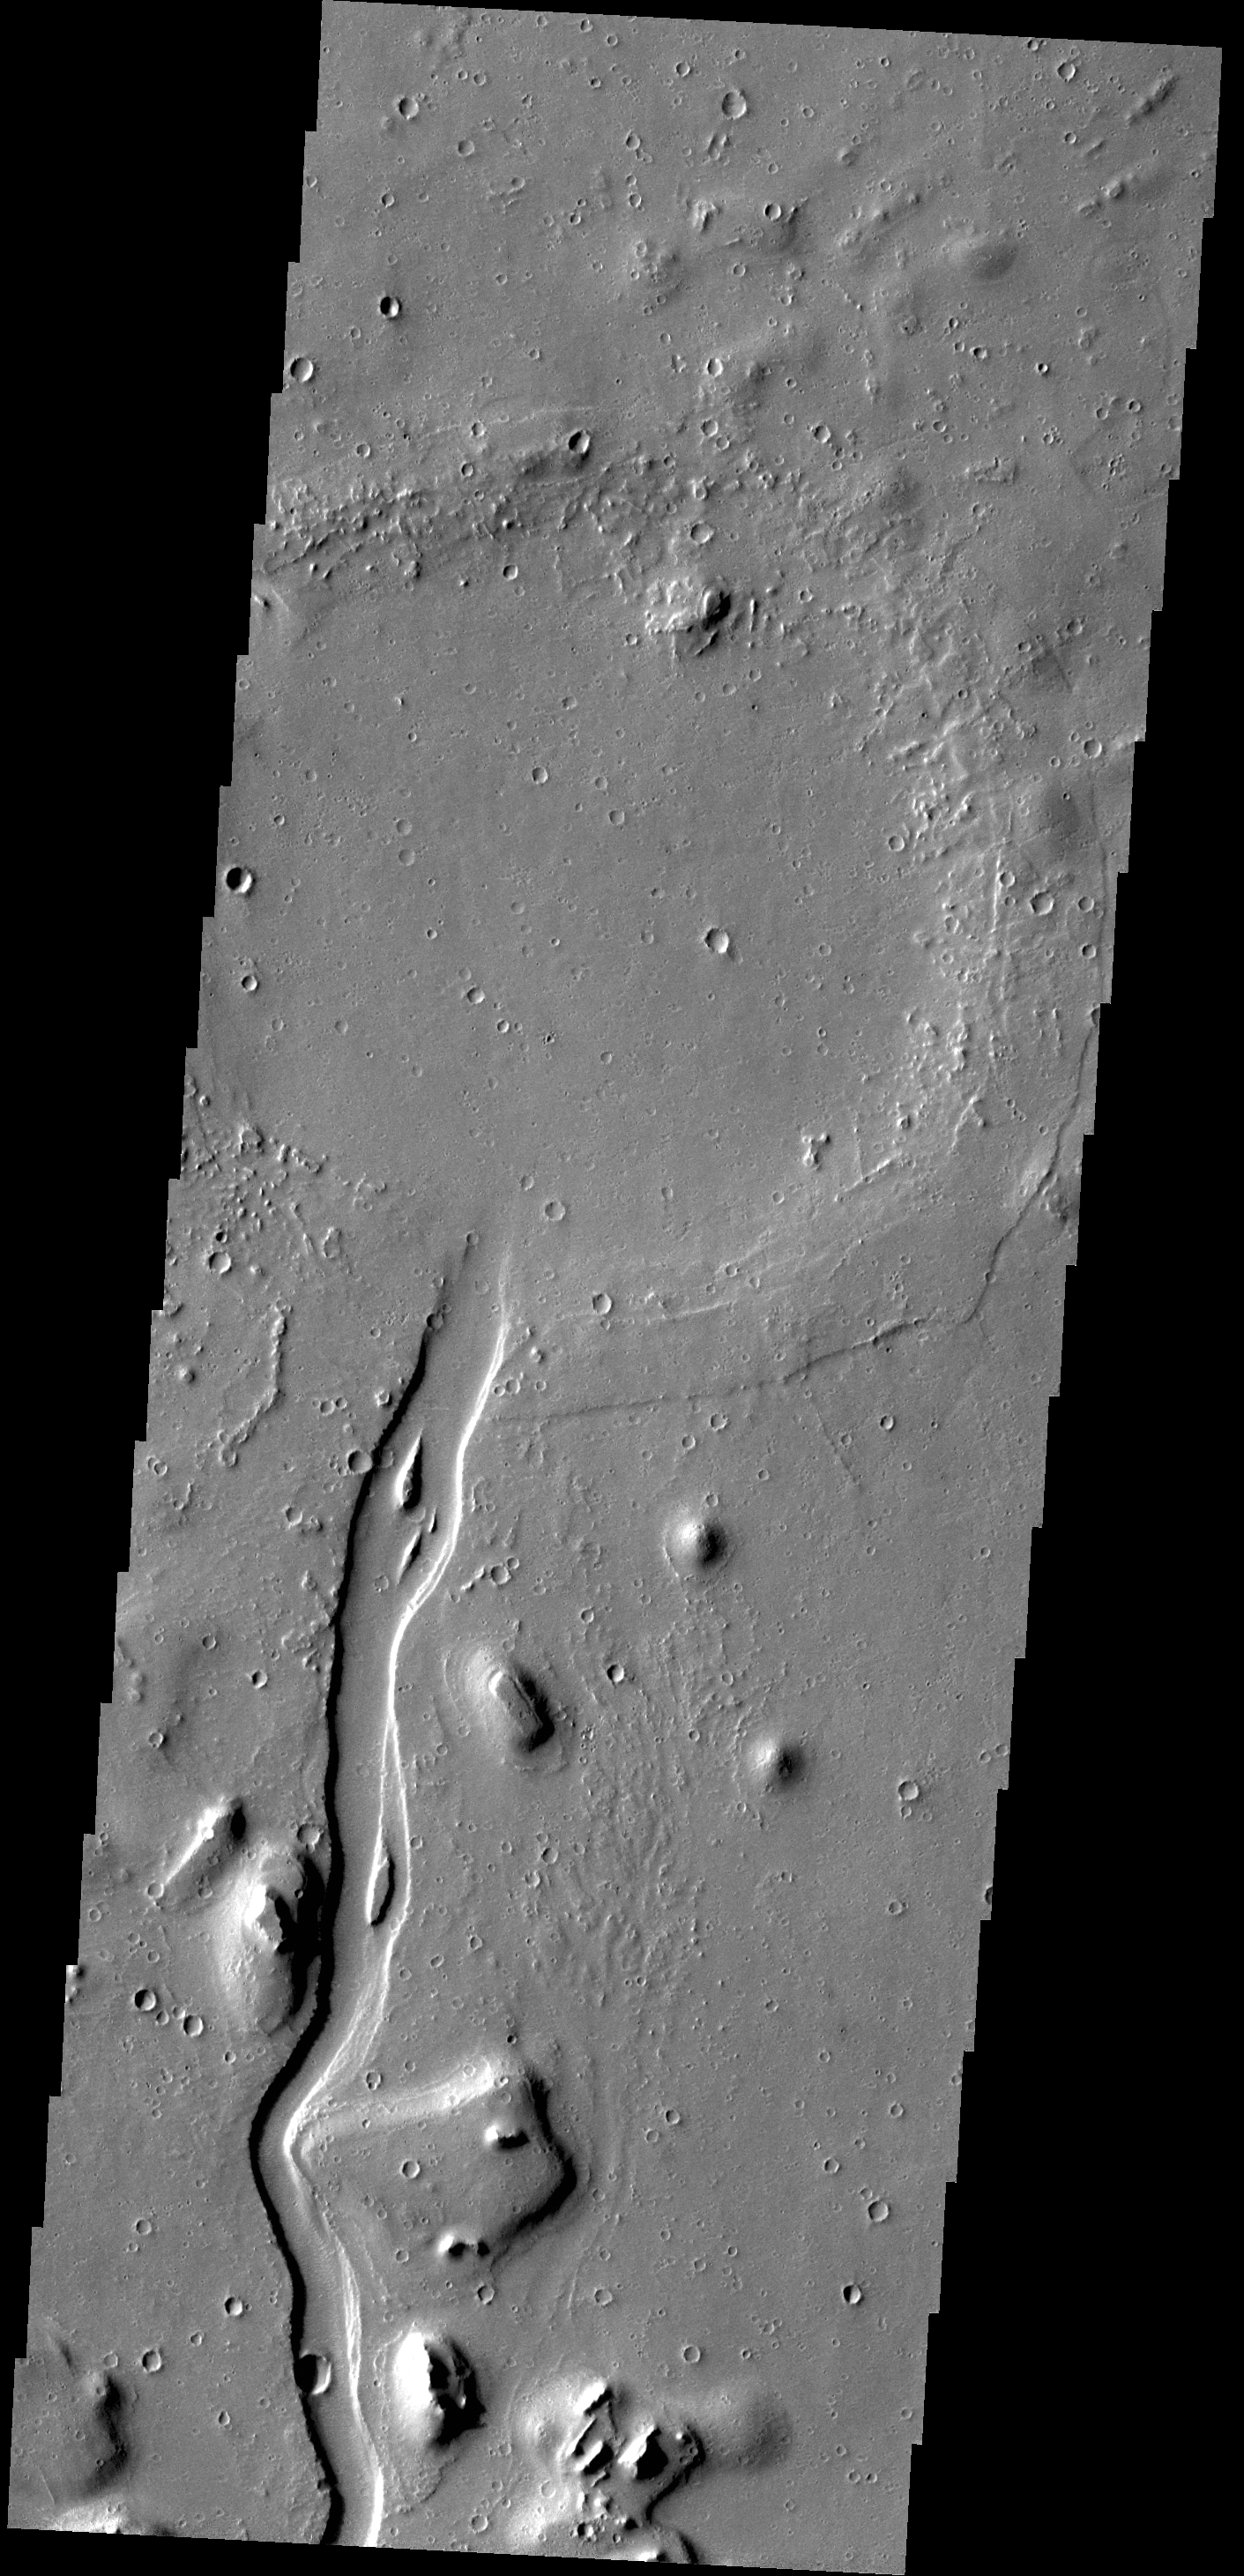

Hebrus Valles

This VIS image shows a portion of Hebrus Valles. The flow of liquid (water or lava) is from the bottom of the image into the circular feature, which was likely filled by the material from the channel. The channel continues, exiting out of the circular feature to the northwest (just outside the image boundary).

Credit: NASA/JPL-Caltech/ASU